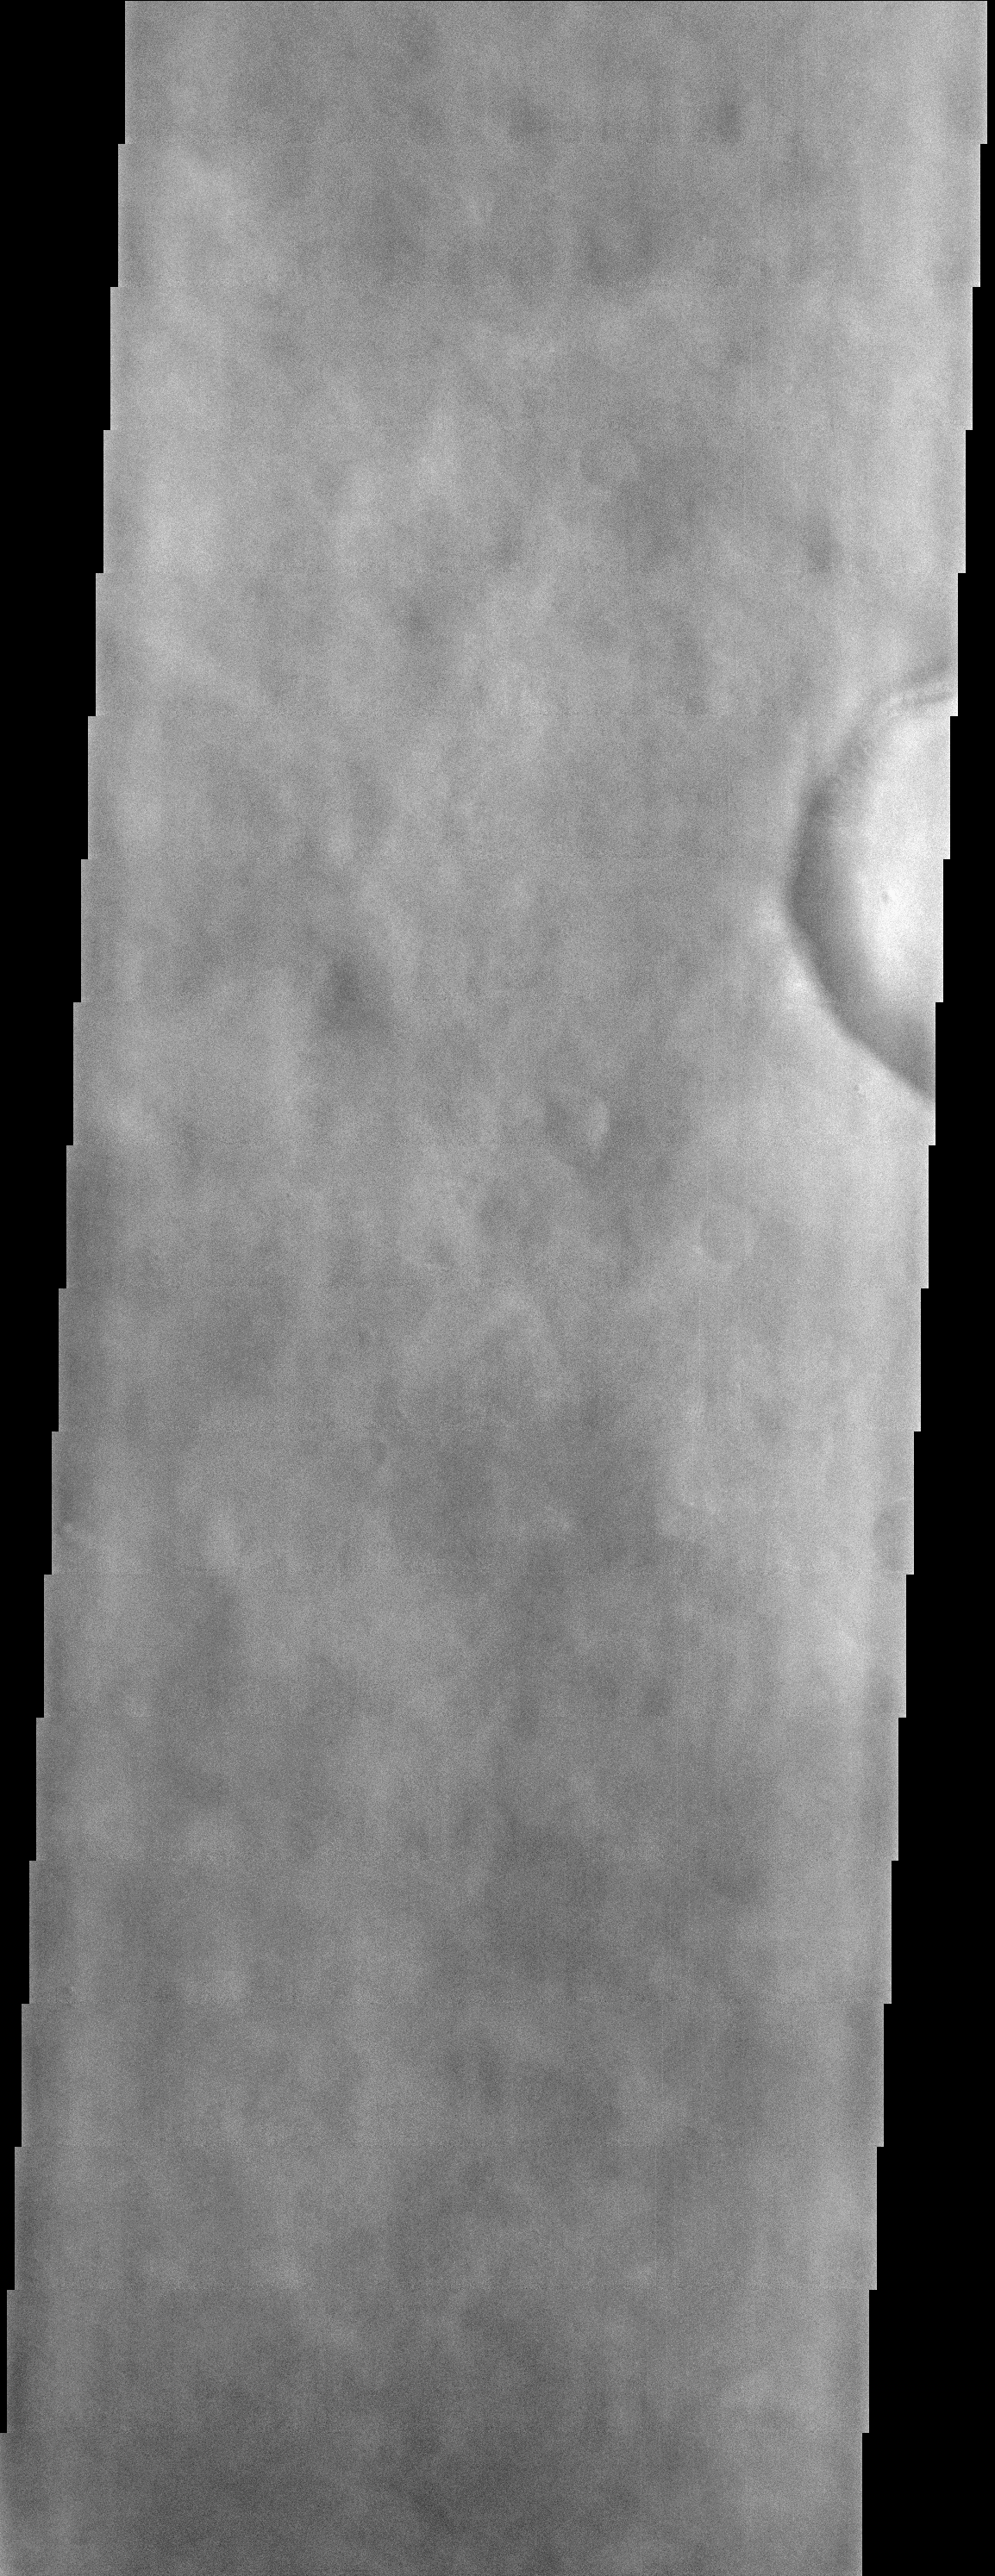

A Cloudy Day on Mars

(Released 23 April 2002)
The Science
This image, centered near 49.7 N and 43.0 W (317.0 E), displays splotchy water ice clouds that obscure the surface. Most of Mars was in a relatively clear period when this image was acquired, which is why many of the other THEMIS images acquired during the same period do not have obvious signs of atmospheric dust or water ice clouds. This image is far enough north to catch the edge of the north polar hood that develops during the northern winter. This is a cap of water ice and CO2 ice clouds that form over the Martian north pole. Mars has a number of interesting atmospheric phenomena which THEMIS will be able to view in addition to water ice clouds, including dust devils, dust storms, and tracking atmospheric temperatures with the infrared camera.

The Story
Anyone who’s been on an airplane in a storm knows how clouds on Earth can block the view below. The thin water ice clouds on Mars might make things slightly blurry, but at least we can still see the surface.

While the surface features may not be as clear in this image, it’s actually kind of fascinating to see clouds at work, because we can get a sense of how the north pole on Mars influences the weather and the climate. In this image, the north pole is responsible for the presence of the clouds. Made of water ice and carbon dioxide, these clouds “mist out” in a atmospheric “hood” that caps the surface during the northern Martian winter, hiding it from full view of eager observers here on Earth.

Credit: NASA/JPL/Arizona State University